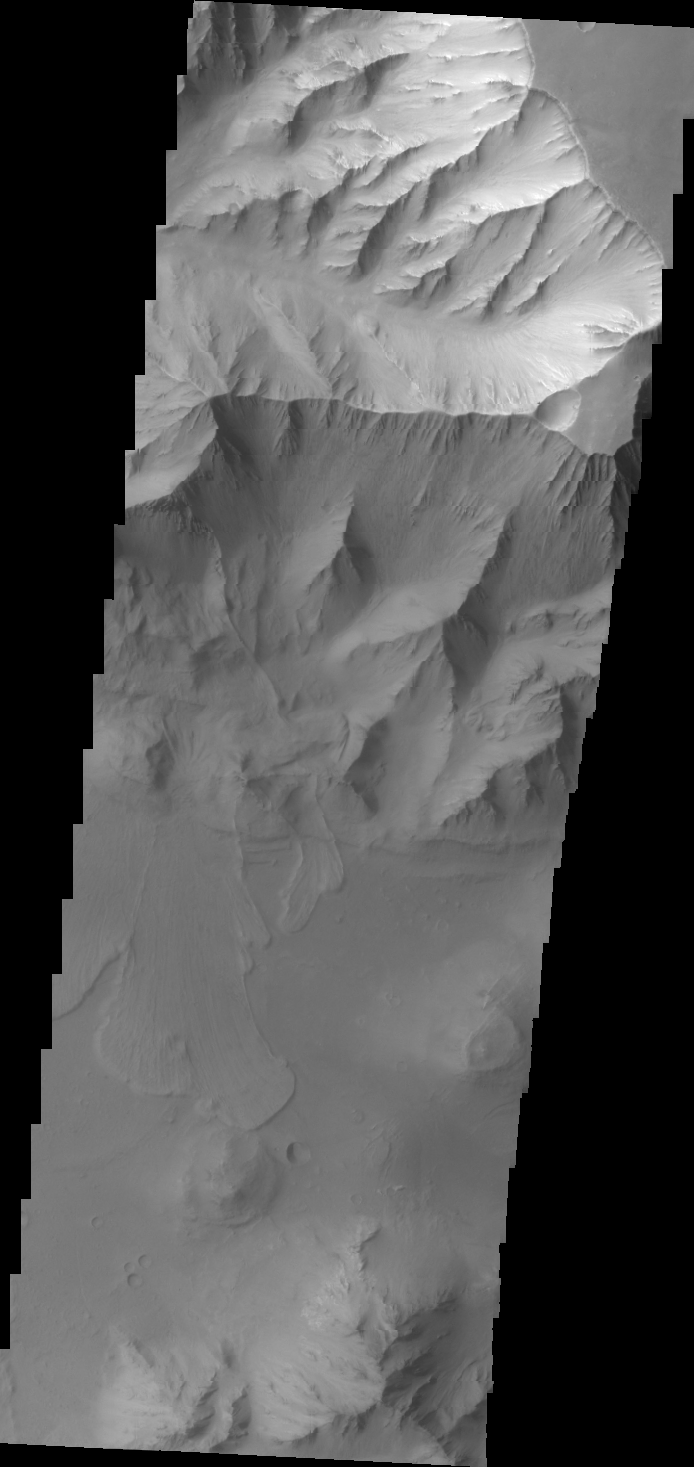

Several Landslides on Coprates Chasma

This VIS image of Coprates Chasma shows several landslide deposits.

Image information: VIS instrument. Latitude -13.2N, Longitude 299.8E. 37 meter/pixel resolution.

Please see the THEMIS Data Citation Note for details on crediting THEMIS images.

Note: this THEMIS visual image has not been radiometrically nor geometrically calibrated for this preliminary release. An empirical correction has been performed to remove instrumental effects. A linear shift has been applied in the cross-track and down-track direction to approximate spacecraft and planetary motion. Fully calibrated and geometrically projected images will be released through the Planetary Data System in accordance with Project policies at a later time.

NASA’s Jet Propulsion Laboratory manages the 2001 Mars Odyssey mission for NASA’s Office of Space Science, Washington, D.C. The Thermal Emission Imaging System (THEMIS) was developed by Arizona State University, Tempe, in collaboration with Raytheon Santa Barbara Remote Sensing. The THEMIS investigation is led by Dr. Philip Christensen at Arizona State University. Lockheed Martin Astronautics, Denver, is the prime contractor for the Odyssey project, and developed and built the orbiter. Mission operations are conducted jointly from Lockheed Martin and from JPL, a division of the California Institute of Technology in Pasadena.

Credit: NASA/JPL/ASU